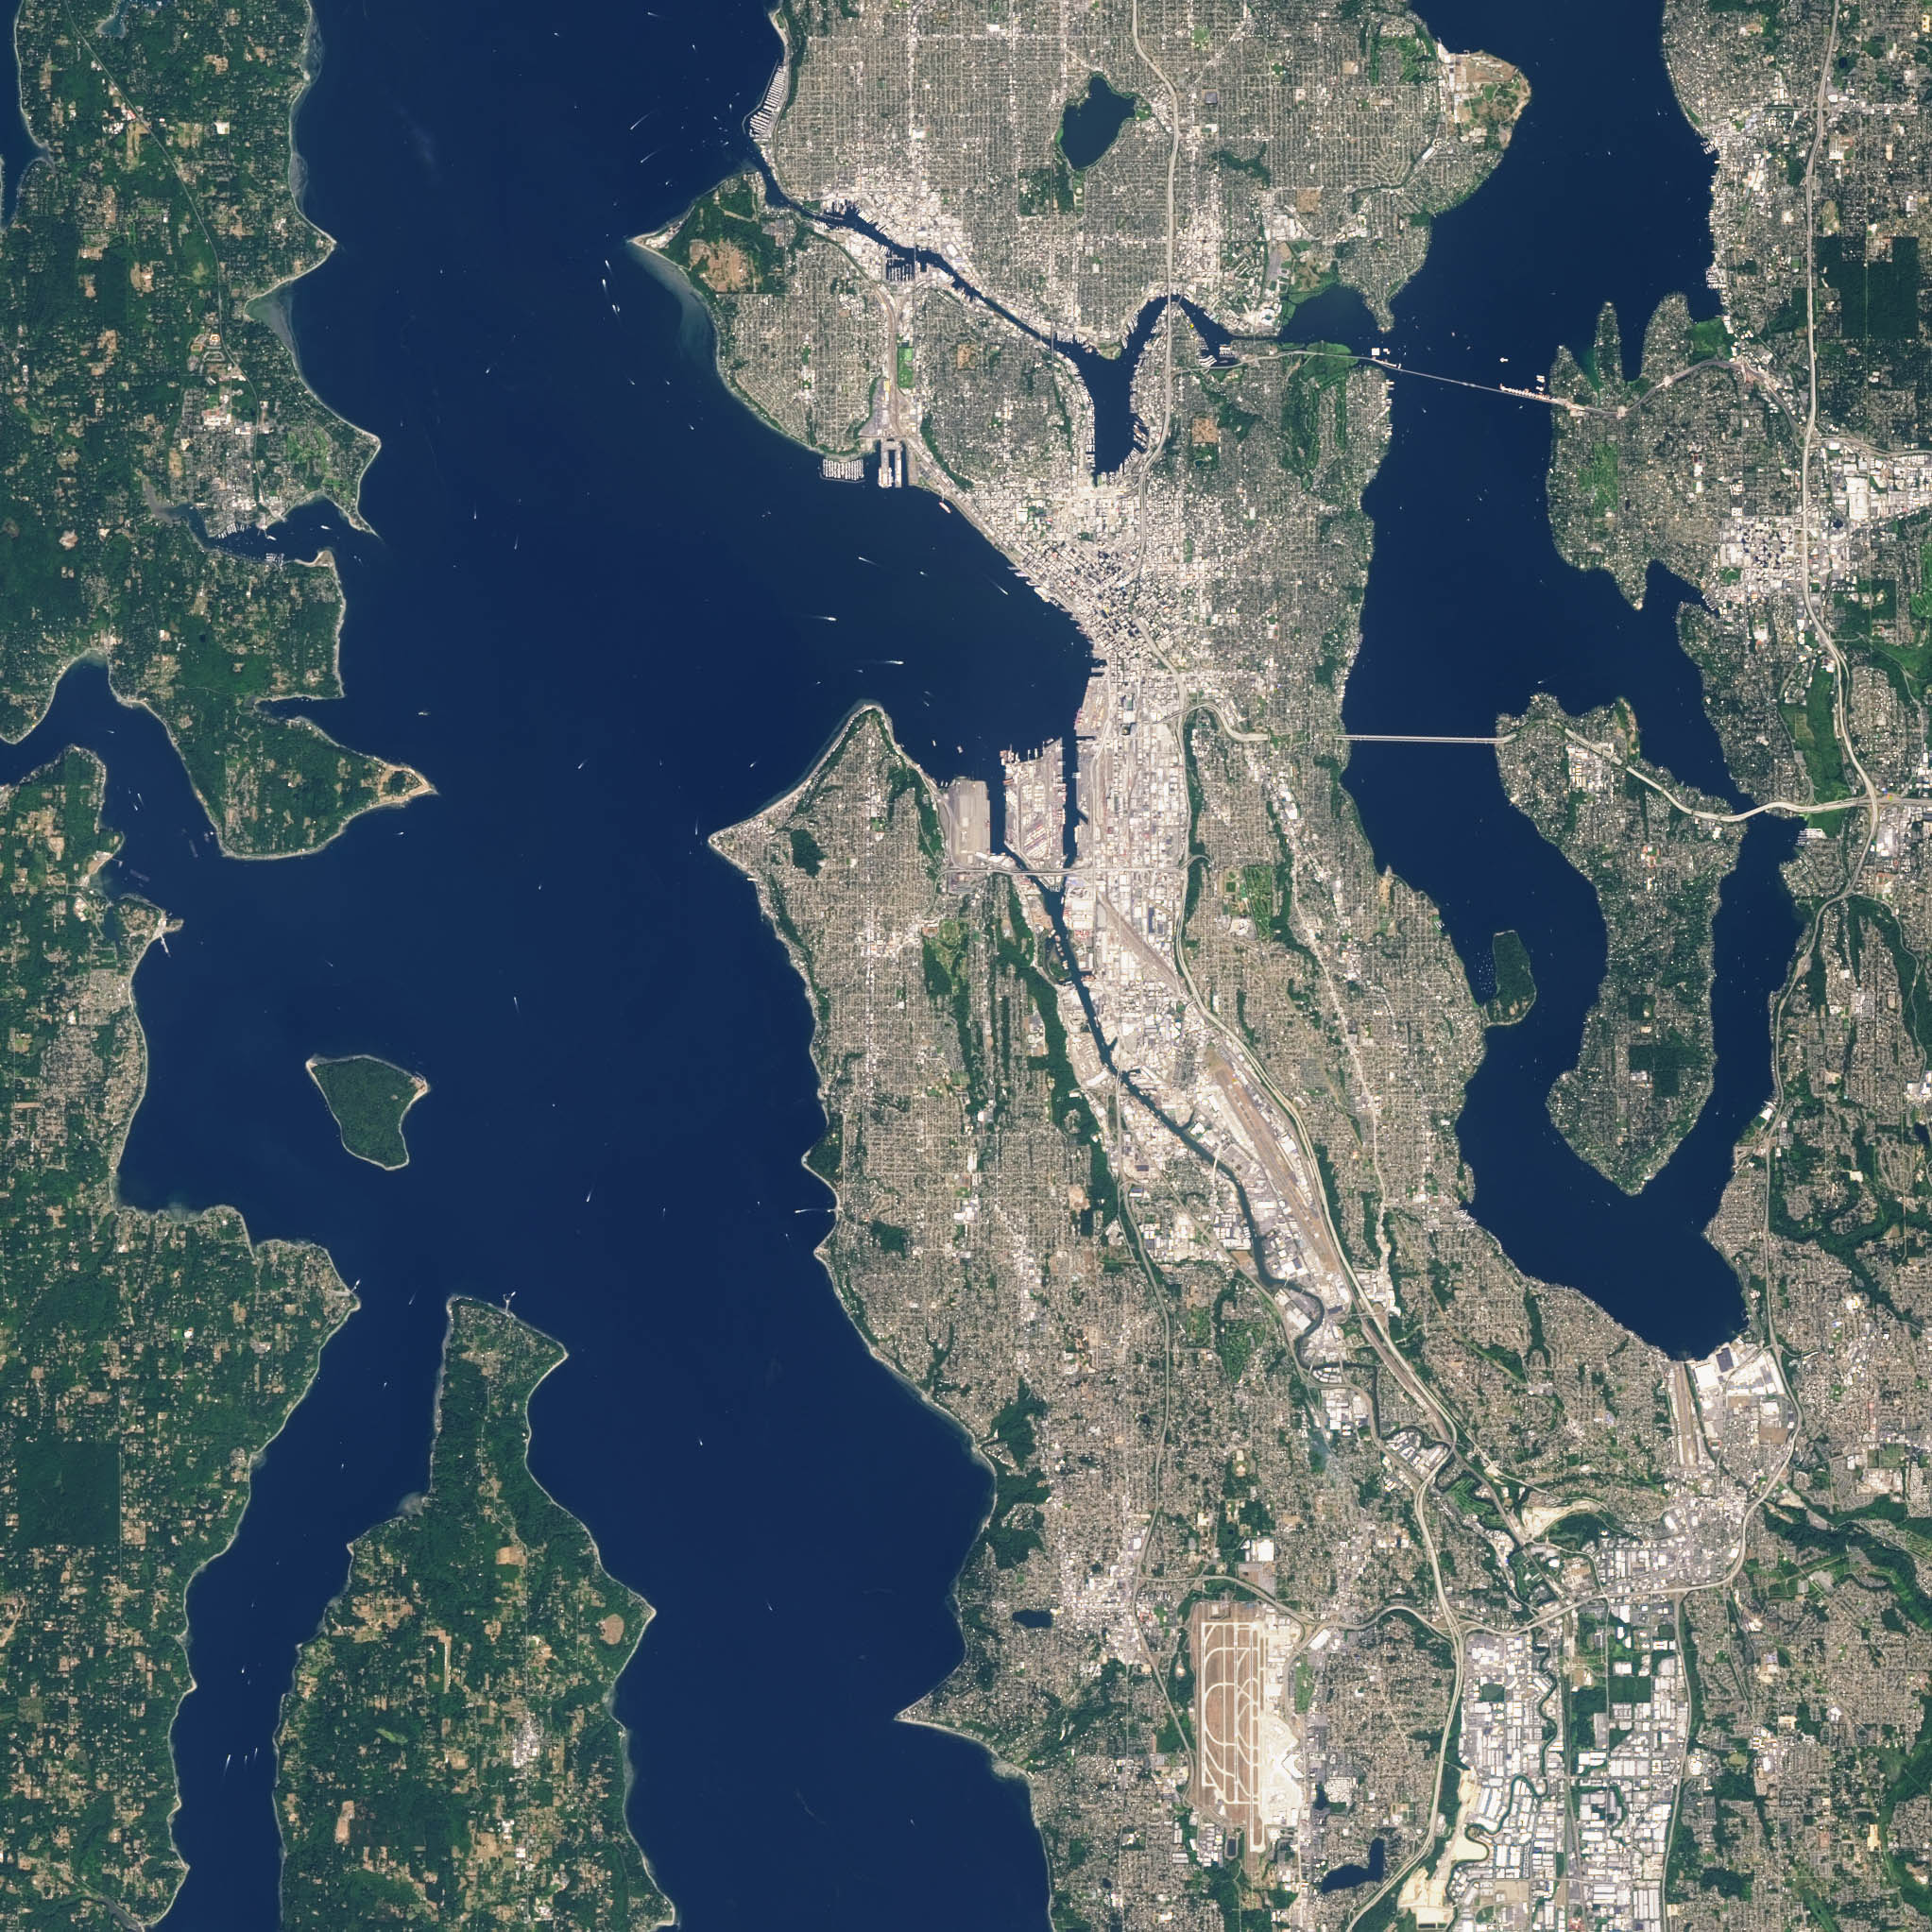

NASA Satellite Captures Super Bowl Cities - Seattle

Landsat 7 image of Seattle, Washington acquired August 23, 2014. Landsat 7 is a U.S. satellite used to acquire remotely sensed images of the Earth's land surface and surrounding coastal regions. It is maintained by the Landsat 7 Project Science Office at the NASA Goddard Space Flight Center in Greenbelt, MD. Landsat satellites have been acquiring images of the Earth’s land surface since 1972. Currently there are more than 2 million Landsat images in the National Satellite Land Remote Sensing Data Archive.

Credit: NASA/GSFC/Landsat 7